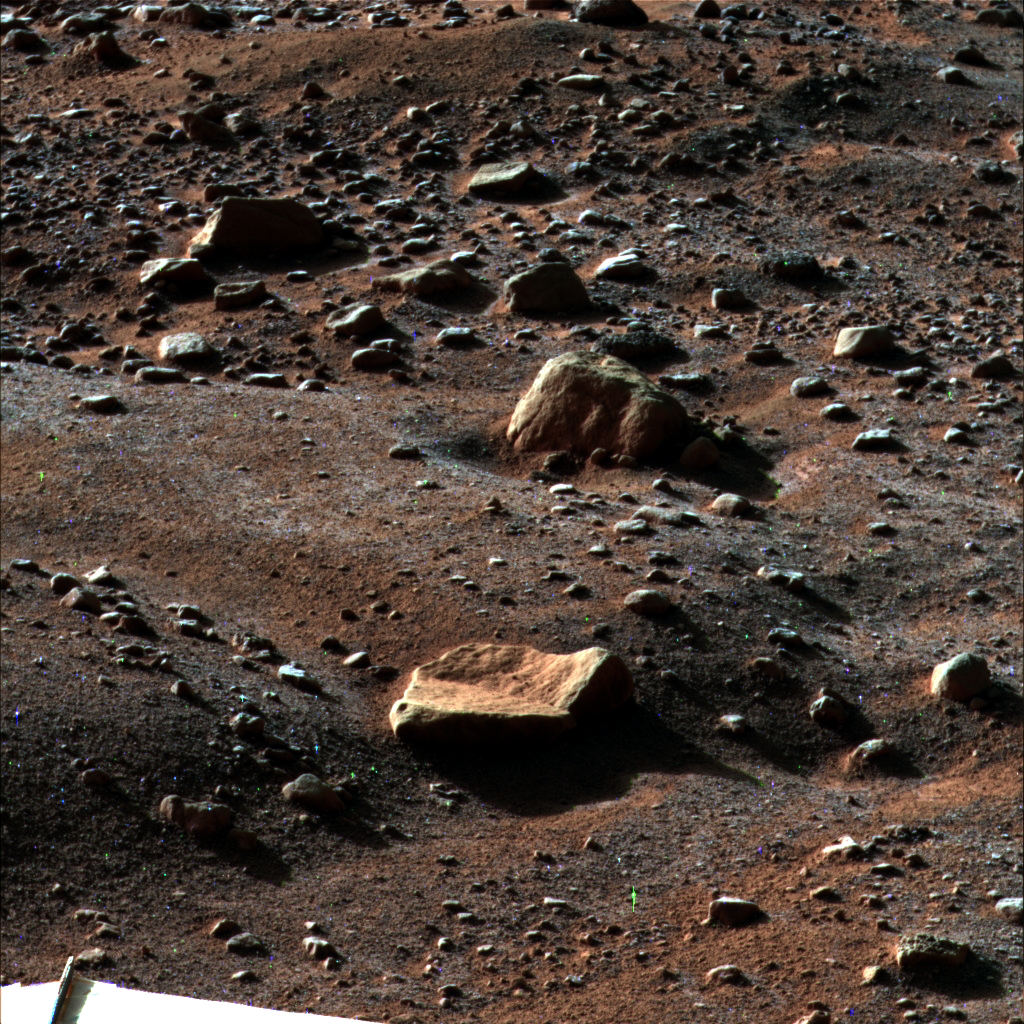

Morning Frost on Martian Surface

A thin layer of water frost is visible on the ground around NASA’s Phoenix Mars Lander in this image taken by the Surface Stereo Imager at 6 a.m. on Sol 79 (August 14, 2008), the 79th Martian day after landing. The frost begins to disappear shortly after 6 a.m. as the sun rises on the Phoenix landing site.

The sun was about 22 degrees above the horizon when the image was taken, enhancing the detail of the polygons, troughs and rocks around the landing site.

This view is looking east southeast with the lander’s eastern solar panel visible in the bottom lefthand corner of the image. The rock in the foreground is informally named “Quadlings” and the rock near center is informally called “Winkies.”

This false color image has been enhanced to show color variations.

The Phoenix Mission is led by the University of Arizona, Tucson, on behalf of NASA. Project management of the mission is by NASA’s Jet Propulsion Laboratory, Pasadena, Calif. Spacecraft development is by Lockheed Martin Space Systems, Denver.

Photojournal Note: As planned, the Phoenix lander, which landed May 25, 2008 23:53 UTC, ended communications in November 2008, about six months after landing, when its solar panels ceased operating in the dark Martian winter.

Credit: NASA/JPL-Caltech/University of Arizona/Texas A&M University